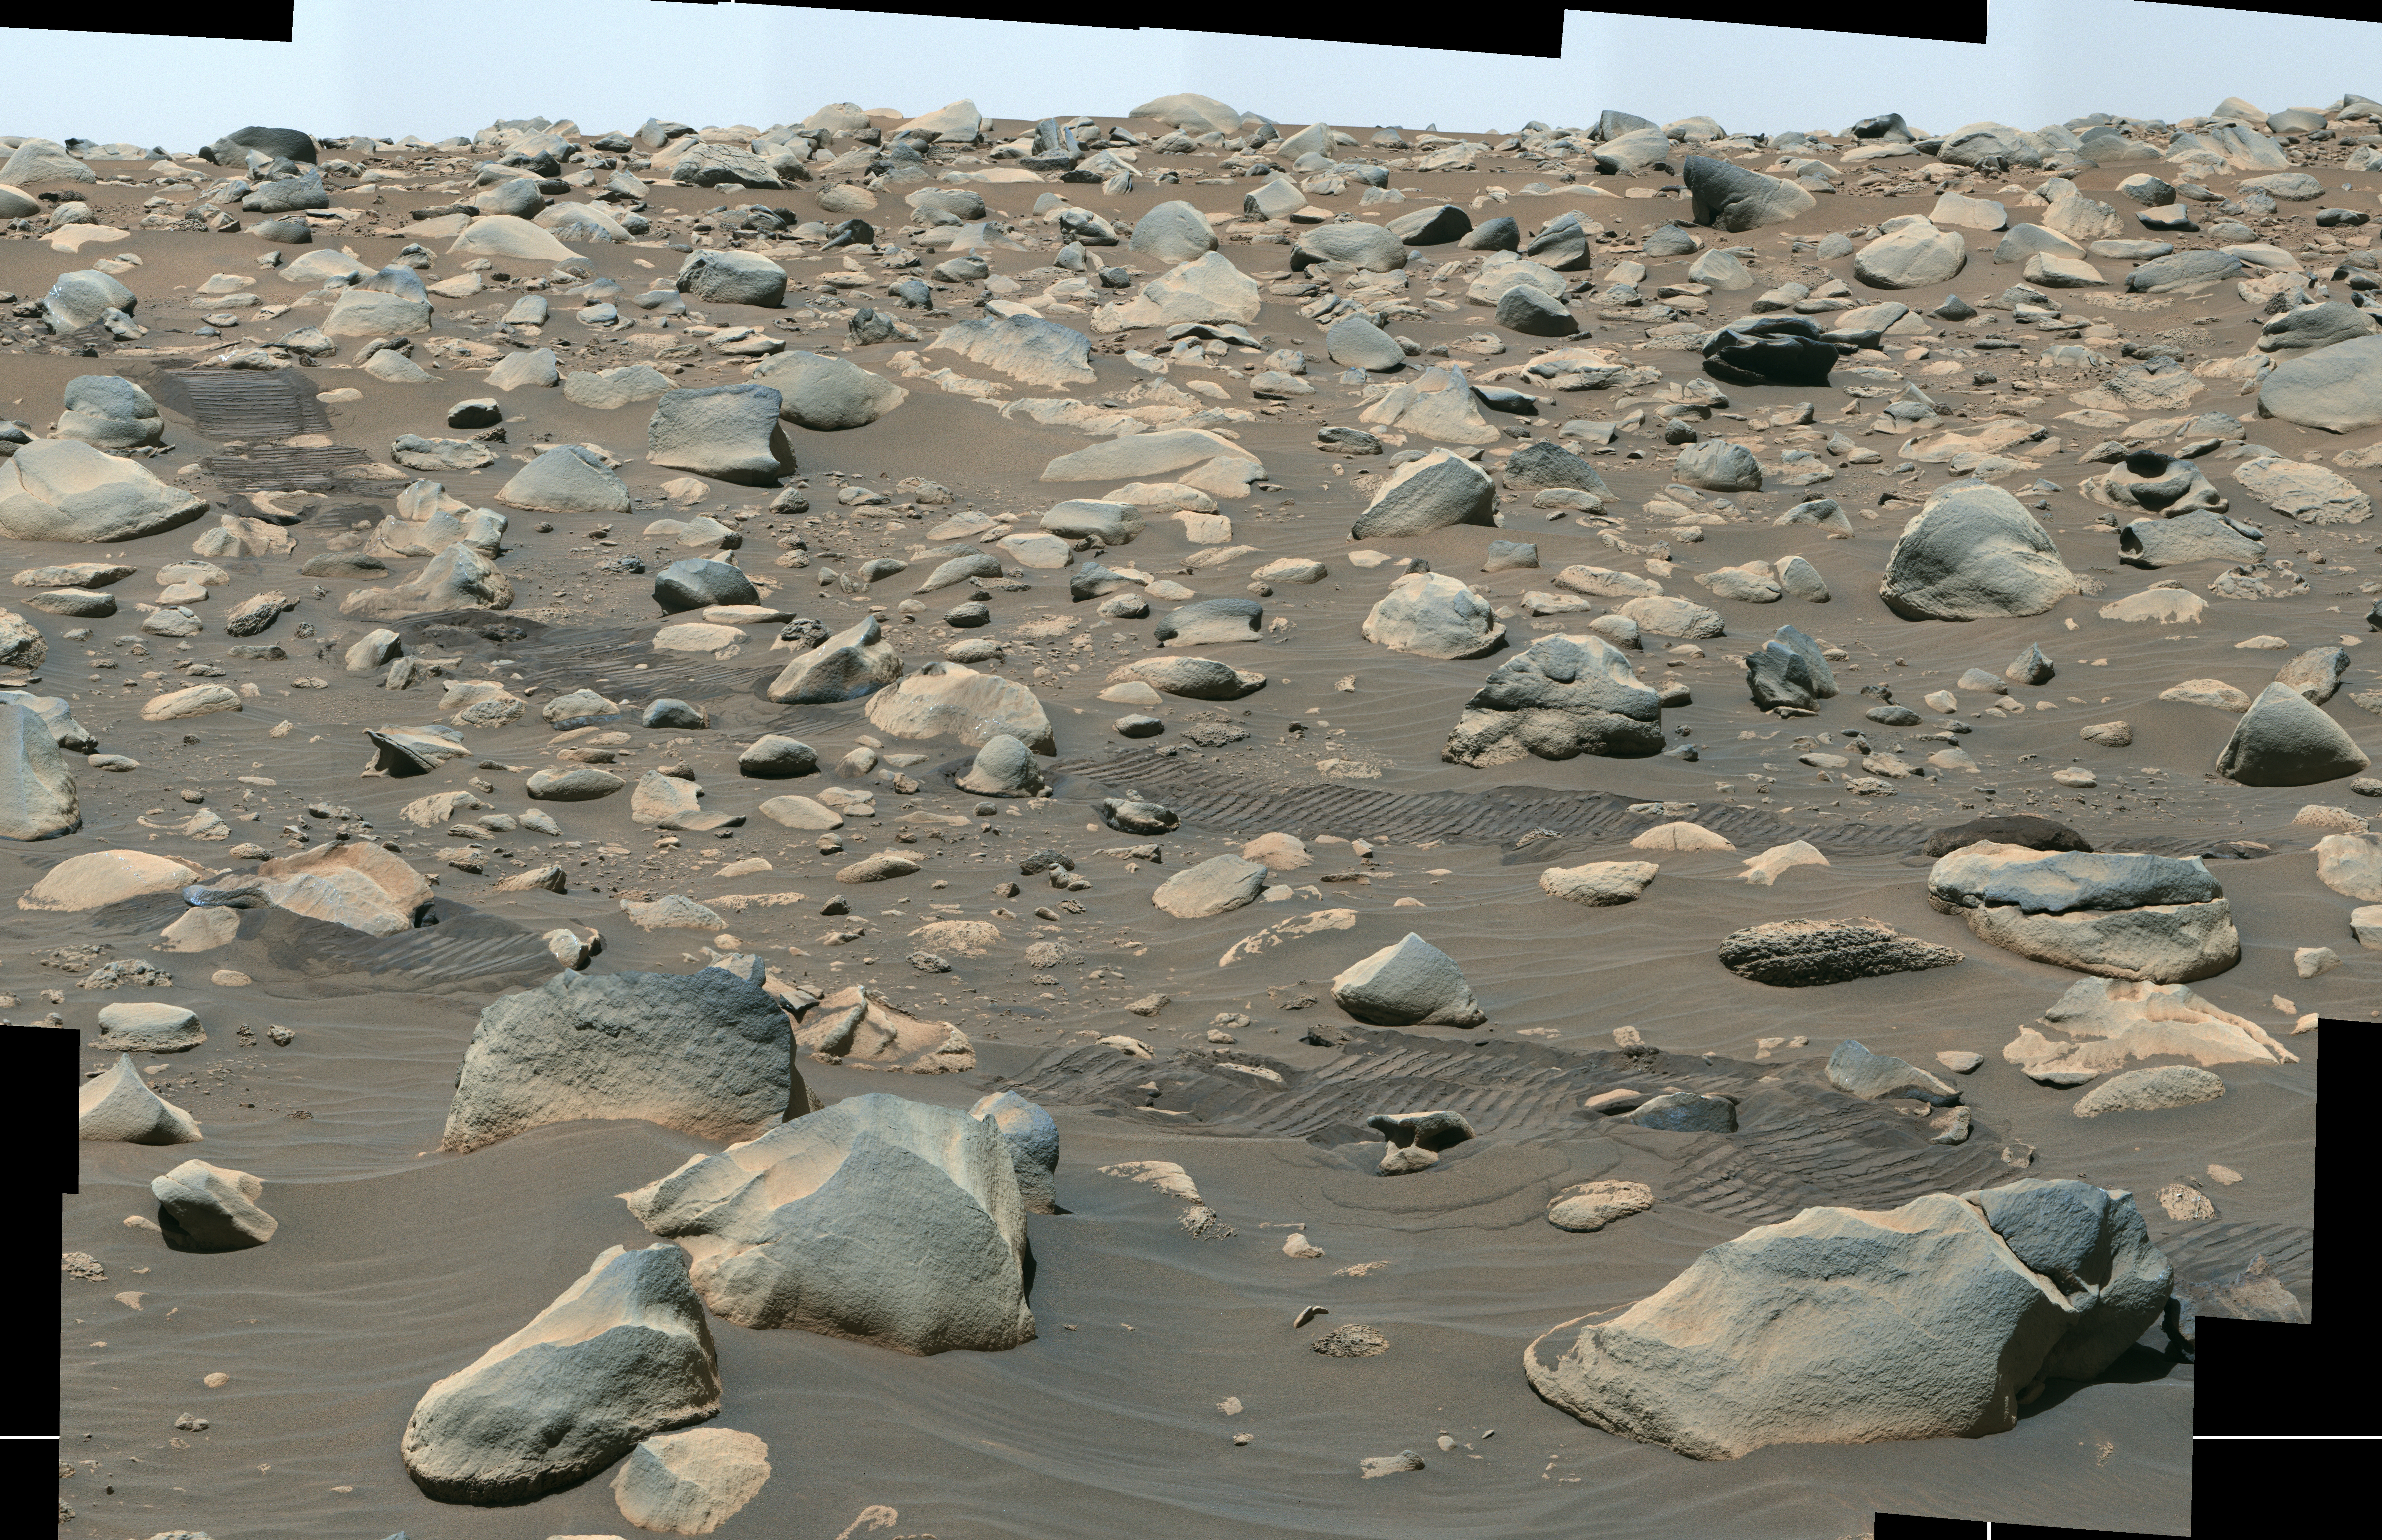

Perseverance Views Jezero Boulder Field

This composite image captured by NASA’s Perseverance Mars rover shows boulders that decorate the top of the Jezero Crater fan deposit. Rover tracks across the middle of the image give a sense of scale. These boulders were transported by water that was either deeper or flowed faster than the ancient waterway that deposited the smaller pebbles that also populate the area. Because these boulders are sitting on top of the pebbles, scientists believe they arrived later, possibly much later.

Perseverance’s Mastcam-Z camera system took the series of images that make up this composite on July 6, 2023, the 845th day, or sol, of the rover’s mission to Mars.

Arizona State University leads the operations of the Mastcam-Z instrument, working in collaboration with Malin Space Science Systems in San Diego, on the design, fabrication, testing, and operation of the cameras, and in collaboration with the Niels Bohr Institute of the University of Copenhagen on the design, fabrication, and testing of the calibration targets.

A key objective for Perseverance’s mission on Mars is astrobiology, including the search for signs of ancient microbial life. The rover will characterize the planet’s geology and past climate, pave the way for human exploration of the Red Planet, and be the first mission to collect and cache Martian rock and regolith (broken rock and dust).

Subsequent NASA missions, in cooperation with ESA (European Space Agency), would send spacecraft to Mars to collect these sealed samples from the surface and return them to Earth for in-depth analysis.

The Mars 2020 Perseverance mission is part of NASA’s Moon to Mars exploration approach, which includes Artemis missions to the Moon that will help prepare for human exploration of the Red Planet.

NASA’s Jet Propulsion Laboratory, which is managed for the agency by Caltech in Pasadena, California, built and manages operations of the Perseverance rover.

Credit: NASA/JPL-Caltech/ASU/MSSS